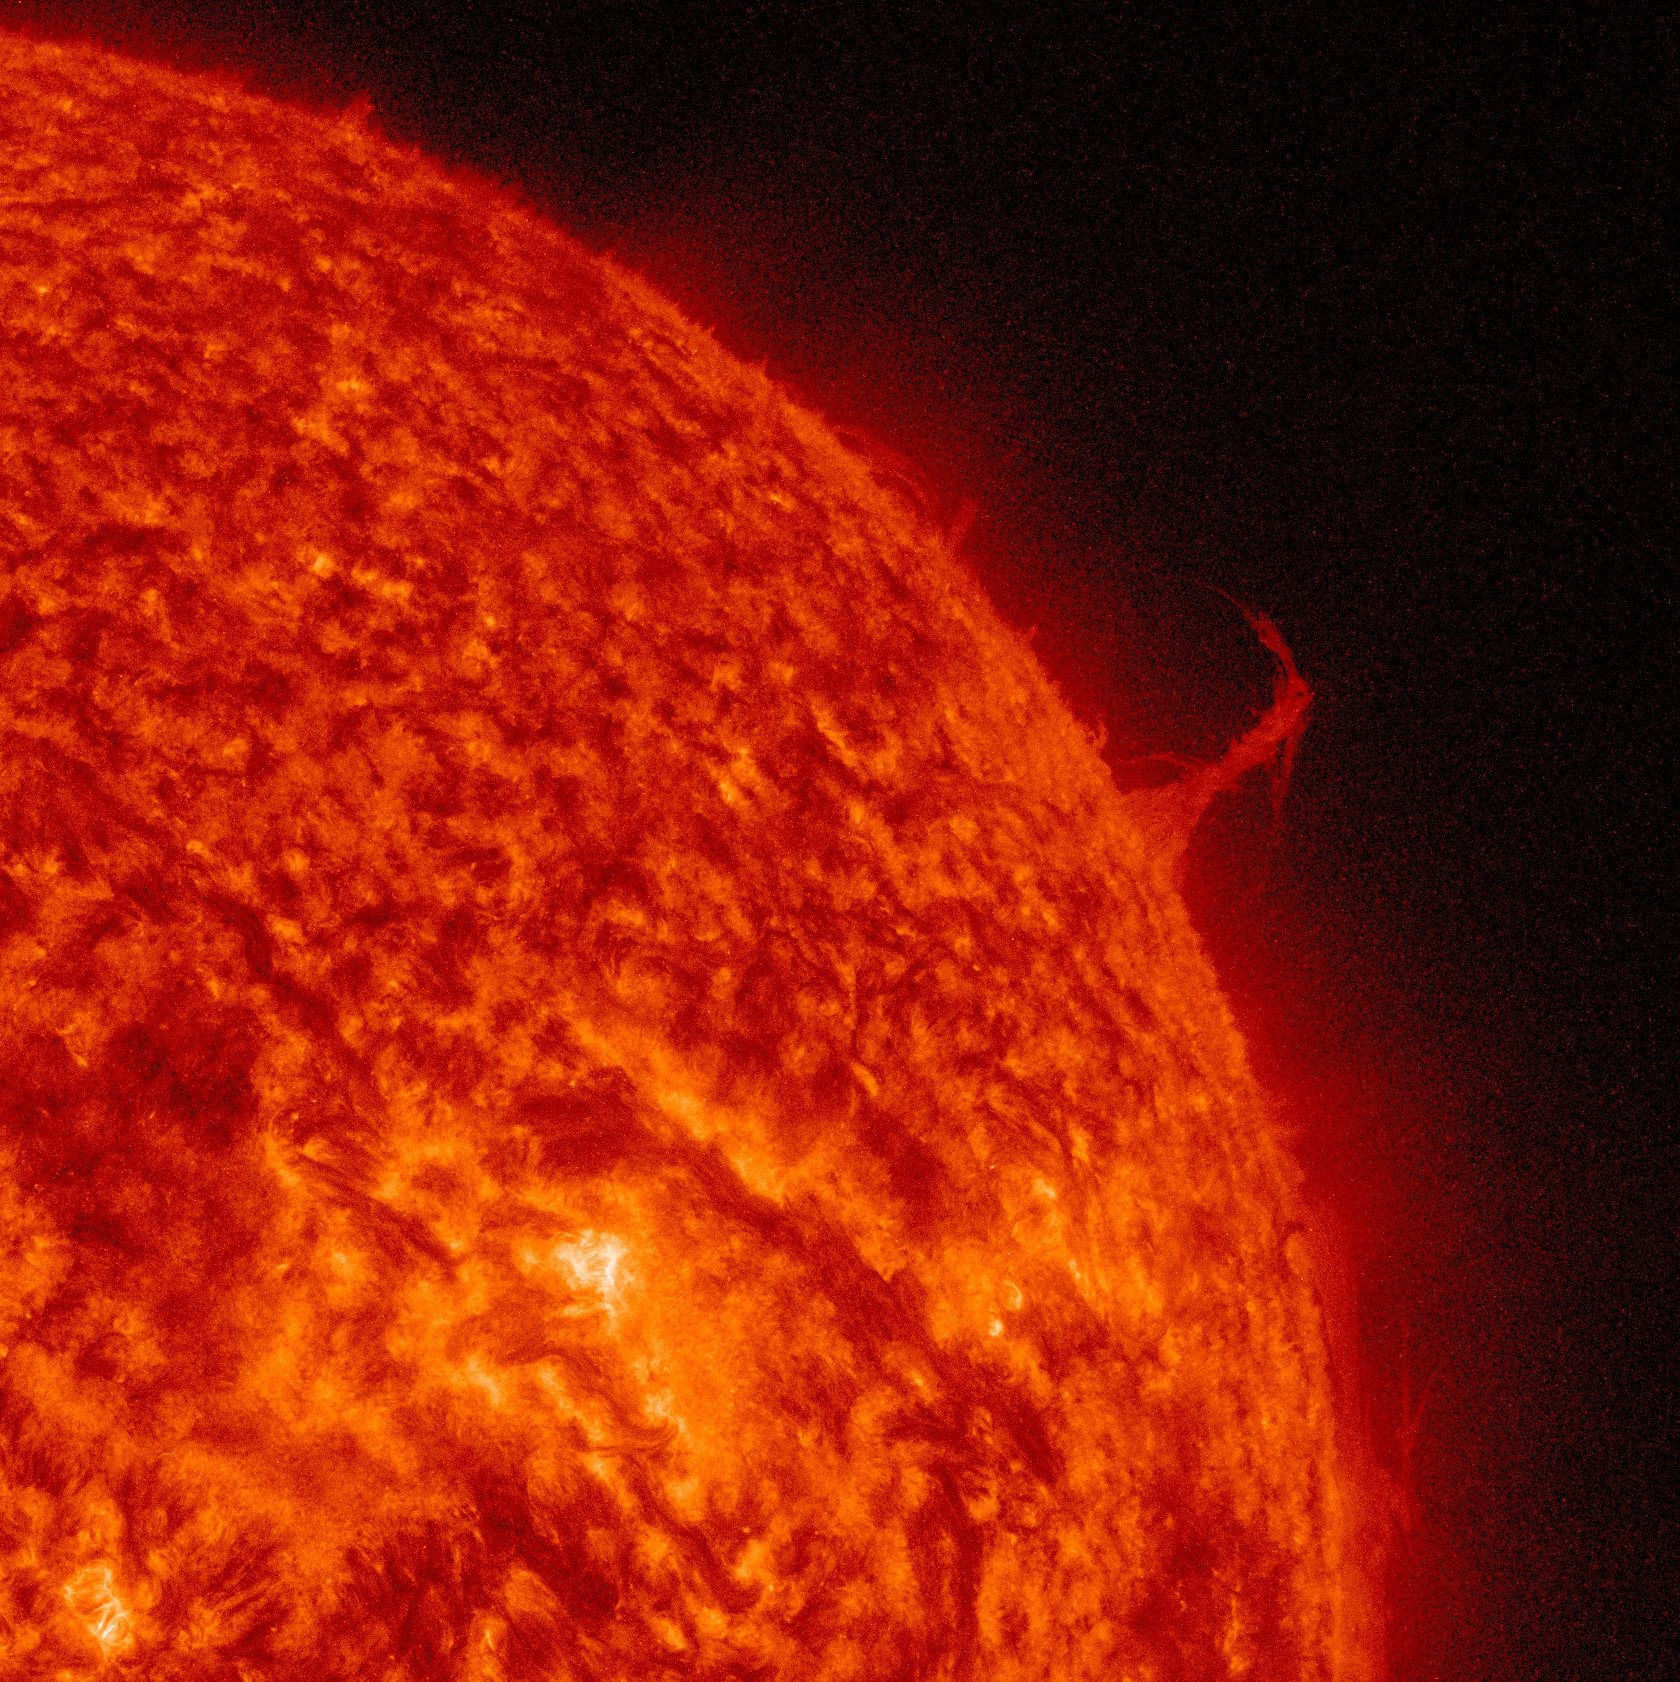

Eiffel Tower Plume

A single plume of plasma, many times taller than the diameter of Earth, rose up from the Sun, twisted and spun around, all the while spewing streams of particles for over two days (Aug. 17-19, 2015) before breaking apart. At times, its shape resembled the Eiffel Tower. Other lesser plumes and streams of particles can be seen dancing above the solar surface as well. The action was observed in a wavelength of extreme ultraviolet light.

Credit: NASA/Goddard/SDO